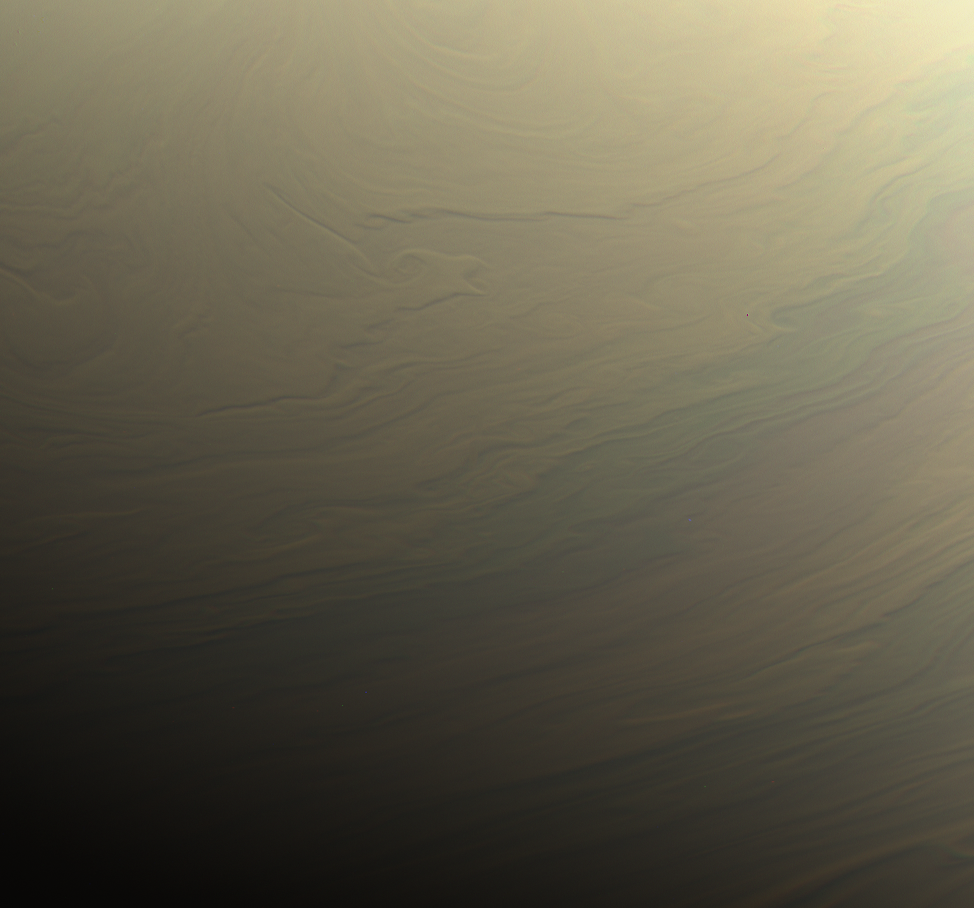

Dreamy Swirls on Saturn

NASA’s Cassini spacecraft gazed toward the northern hemisphere of Saturn to spy subtle, multi-hued bands in the clouds there.

This view looks toward the terminator — the dividing line between night and day — at lower left. The sun shines at low angles along this boundary, in places highlighting vertical structure in the clouds. Some vertical relief is apparent in this view, with higher clouds casting shadows over those at lower altitude.

Images taken with the Cassini spacecraft narrow-angle camera using red, green and blue spectral filters were combined to create this natural-color view. The images were acquired on Aug. 31, 2017, at a distance of approximately 700,000 miles (1.1 million kilometers) from Saturn. Image scale is about 4 miles (6 kilometers) per pixel.

The Cassini mission is a cooperative project of NASA, ESA (the European Space Agency) and the Italian Space Agency. The Jet Propulsion Laboratory, a division of Caltech in Pasadena, manages the mission for NASA’s Science Mission Directorate, Washington. The Cassini orbiter and its two onboard cameras were designed, developed and assembled at JPL. The imaging operations center is based at the Space Science Institute in Boulder, Colorado.

The Cassini mission is a cooperative project of NASA, ESA (the European Space Agency) and the Italian Space Agency. The Jet Propulsion Laboratory, a division of Caltech in Pasadena, manages the mission for NASA’s Science Mission Directorate, Washington. The Cassini orbiter and its two onboard cameras were designed, developed and assembled at JPL. The imaging operations center is based at the Space Science Institute in Boulder, Colorado.

Credit: NASA/JPL-Caltech/Space Science Institute